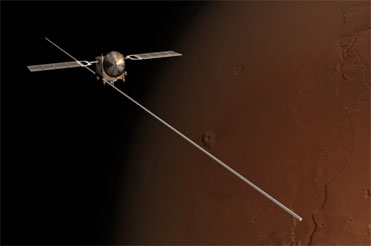

Deployment of Mars Express Radar Antenna Sections (Artist’s Concept)

This animation portrays the unfolding of all three booms making up the antenna for the radar instrument on the European Space Agency’s Mars Express orbiter. The first boom was deployed in May 2005. The other two were deployed in June 2005. The animation is based on calculated simulations of how each boom could have extended itself from the folded position in which it had been stored. Now the instrument is ready to begin its work of looking below Mars’s surface for buried features, possibly including water-bearing layers, and examining the ionized layer at the top of Mars’ atmosphere. The instrument, Mars Advanced Radar for Subsurface and Ionosphere Sounding, was jointly funded by NASA and the Italian Space Agency. It was developed by the University of Rome, Italy, in partnership with NASA’s Jet Propulsion Laboratory, Pasadena, Calif. The University of Iowa, Iowa City, built the transmitter for the instrument, JPL built the receiver, and Astro Aerospace, Carpinteria, Calif., built the antenna.

Credit: NASA/JPL/ESA